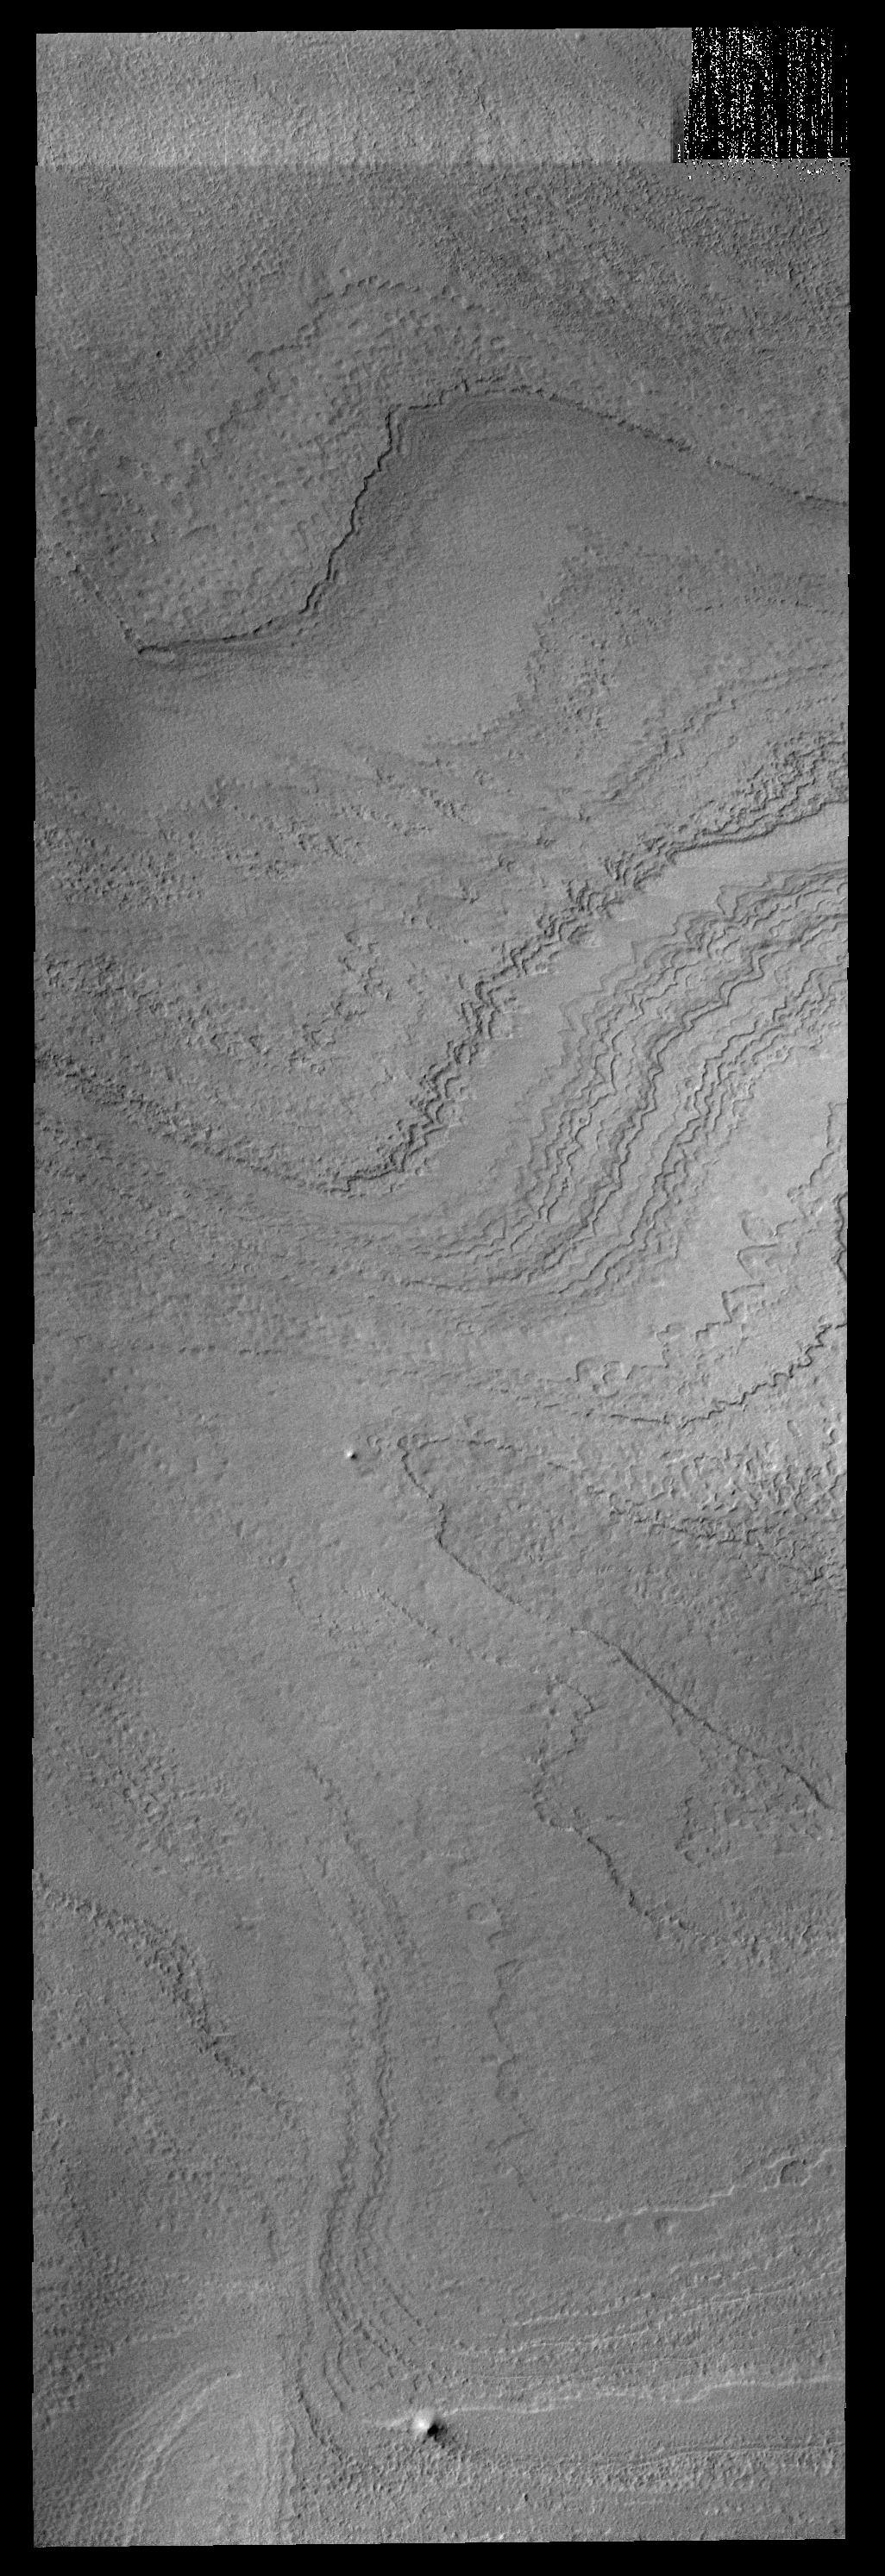

Polar Layers

Late in the summer season, the numerous polar layers are free of frost and easily visible.

Image information: VIS instrument. Latitude -84.9N, Longitude 135.9E. 17 meter/pixel resolution.

Note: this THEMIS visual image has not been radiometrically nor geometrically calibrated for this preliminary release. An empirical correction has been performed to remove instrumental effects. A linear shift has been applied in the cross-track and down-track direction to approximate spacecraft and planetary motion. Fully calibrated and geometrically projected images will be released through the Planetary Data System in accordance with Project policies at a later time.

NASA’s Jet Propulsion Laboratory manages the 2001 Mars Odyssey mission for NASA’s Office of Space Science, Washington, D.C. The Thermal Emission Imaging System (THEMIS) was developed by Arizona State University, Tempe, in collaboration with Raytheon Santa Barbara Remote Sensing. The THEMIS investigation is led by Dr. Philip Christensen at Arizona State University. Lockheed Martin Astronautics, Denver, is the prime contractor for the Odyssey project, and developed and built the orbiter. Mission operations are conducted jointly from Lockheed Martin and from JPL, a division of the California Institute of Technology in Pasadena.

Credit: NASA/JPL/ASU